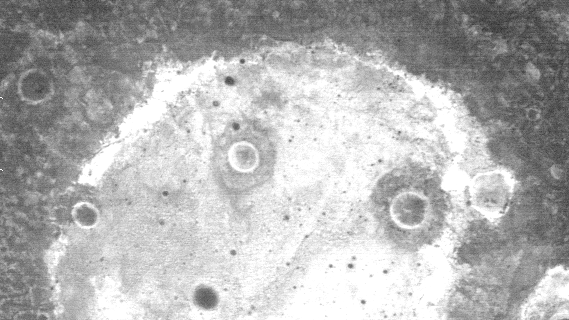

THEMIS Images As Art #28

Welcome to the second annual THEMIS ART MONTH. From Jan. 31 through March 4 we will be showcasing images for their aesthetic value, rather than their science content. Portions of these images resemble things in our everyday lives, from animals to letters of the alphabet. We hope you enjoy our fanciful look at Mars!

This nighttime IR image could be an owl, or perhaps a cartoon face?

Note: this THEMIS visual image has not been radiometrically nor geometrically calibrated for this preliminary release. An empirical correction has been performed to remove instrumental effects. A linear shift has been applied in the cross-track and down-track direction to approximate spacecraft and planetary motion. Fully calibrated and geometrically projected images will be released through the Planetary Data System in accordance with Project policies at a later time.

NASA’s Jet Propulsion Laboratory manages the 2001 Mars Odyssey mission for NASA’s Office of Space Science, Washington, D.C. The Thermal Emission Imaging System (THEMIS) was developed by Arizona State University, Tempe, in collaboration with Raytheon Santa Barbara Remote Sensing. The THEMIS investigation is led by Dr. Philip Christensen at Arizona State University. Lockheed Martin Astronautics, Denver, is the prime contractor for the Odyssey project, and developed and built the orbiter. Mission operations are conducted jointly from Lockheed Martin and from JPL, a division of the California Institute of Technology in Pasadena.

Credit: NASA/JPL/Arizona State University